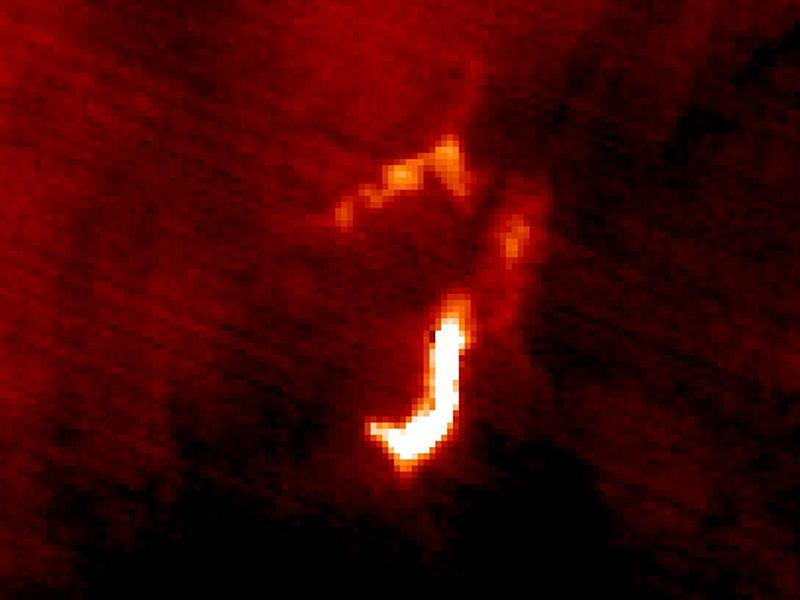

March 2024 Iceland Eruption

March 20 Map

The March 16 volcanic eruption in Iceland’s Reykjanes Peninsula was the fourth in many months. On March 22, ASTER’s thermal infrared scanner detected the hot lava flow, through a thick cloud cover. The image matched the most recent official map, released March 20. The image covers an area of 7.5 by 10 km, and is located at 63.9 degrees north, 22.3 degrees west.

With its 14 spectral bands from the visible to the thermal infrared wavelength region and its high spatial resolution of about 50 to 300 feet (15 to 90 meters), ASTER images Earth to map and monitor the changing surface of our planet. ASTER is one of five Earth-observing instruments launched Dec. 18, 1999, on Terra. The instrument was built by Japan’s Ministry of Economy, Trade and Industry. A joint U.S./Japan science team is responsible for validation and calibration of the instrument and data products.

The broad spectral coverage and high spectral resolution of ASTER provides scientists in numerous disciplines with critical information for surface mapping and monitoring of dynamic conditions and temporal change. Example applications are monitoring glacial advances and retreats; monitoring potentially active volcanoes; identifying crop stress; determining cloud morphology and physical properties; wetlands evaluation; thermal pollution monitoring; coral reef degradation; surface temperature mapping of soils and geology; and measuring surface heat balance.

The U.S. science team is located at NASA’s Jet Propulsion Laboratory in Pasadena, Calif. The Terra mission is part of NASA’s Science Mission Directorate, Washington.

Credit: NASA/METI/AIST/Japan Space Systems, and U.S./Japan ASTER Science Team